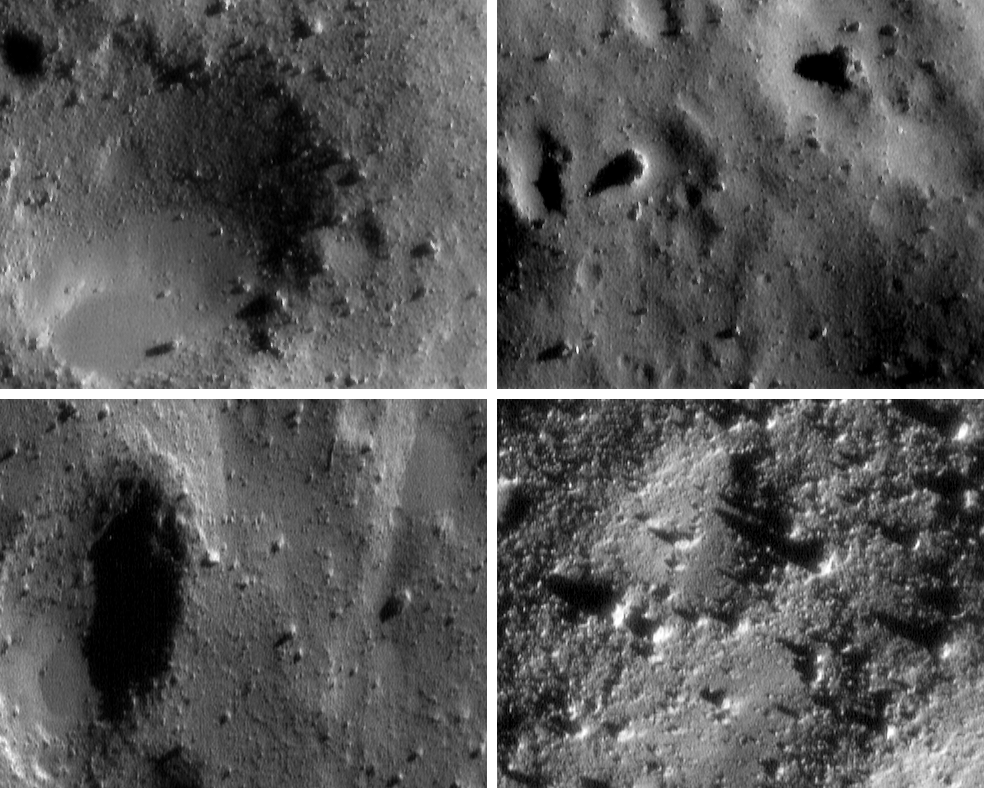

Closing in on Eros

These four images are among thousands NEAR Shoemaker acquired during several low-altitude passes over Eros from January 25-28, 2001. From upper left to lower right, the images show Eros’ bouldery surface at increasing resolution. The image at upper left was taken January 27 of a point 13.5 kilometers (8.4 miles) away; the one at the upper right was taken January 26 from 11.1 kilometers (6.9 miles) away. Each top scene is about 550 meters (1,815 feet) across. The image at bottom left was taken January 26 from 4.9 kilometers (3 miles) away, and the bottom right image was taken January 28 from a similar distance. Each lower scene is about 230 meters (760 feet) across.

Built and managed by The Johns Hopkins University Applied Physics Laboratory, Laurel, Maryland, NEAR was the first spacecraft launched in NASA’s Discovery Program of low-cost, small-scale planetary missions. See the NEAR web page at http://near.jhuapl.edu/ for more details.

Credit: NASA/JPL/JHUAPL